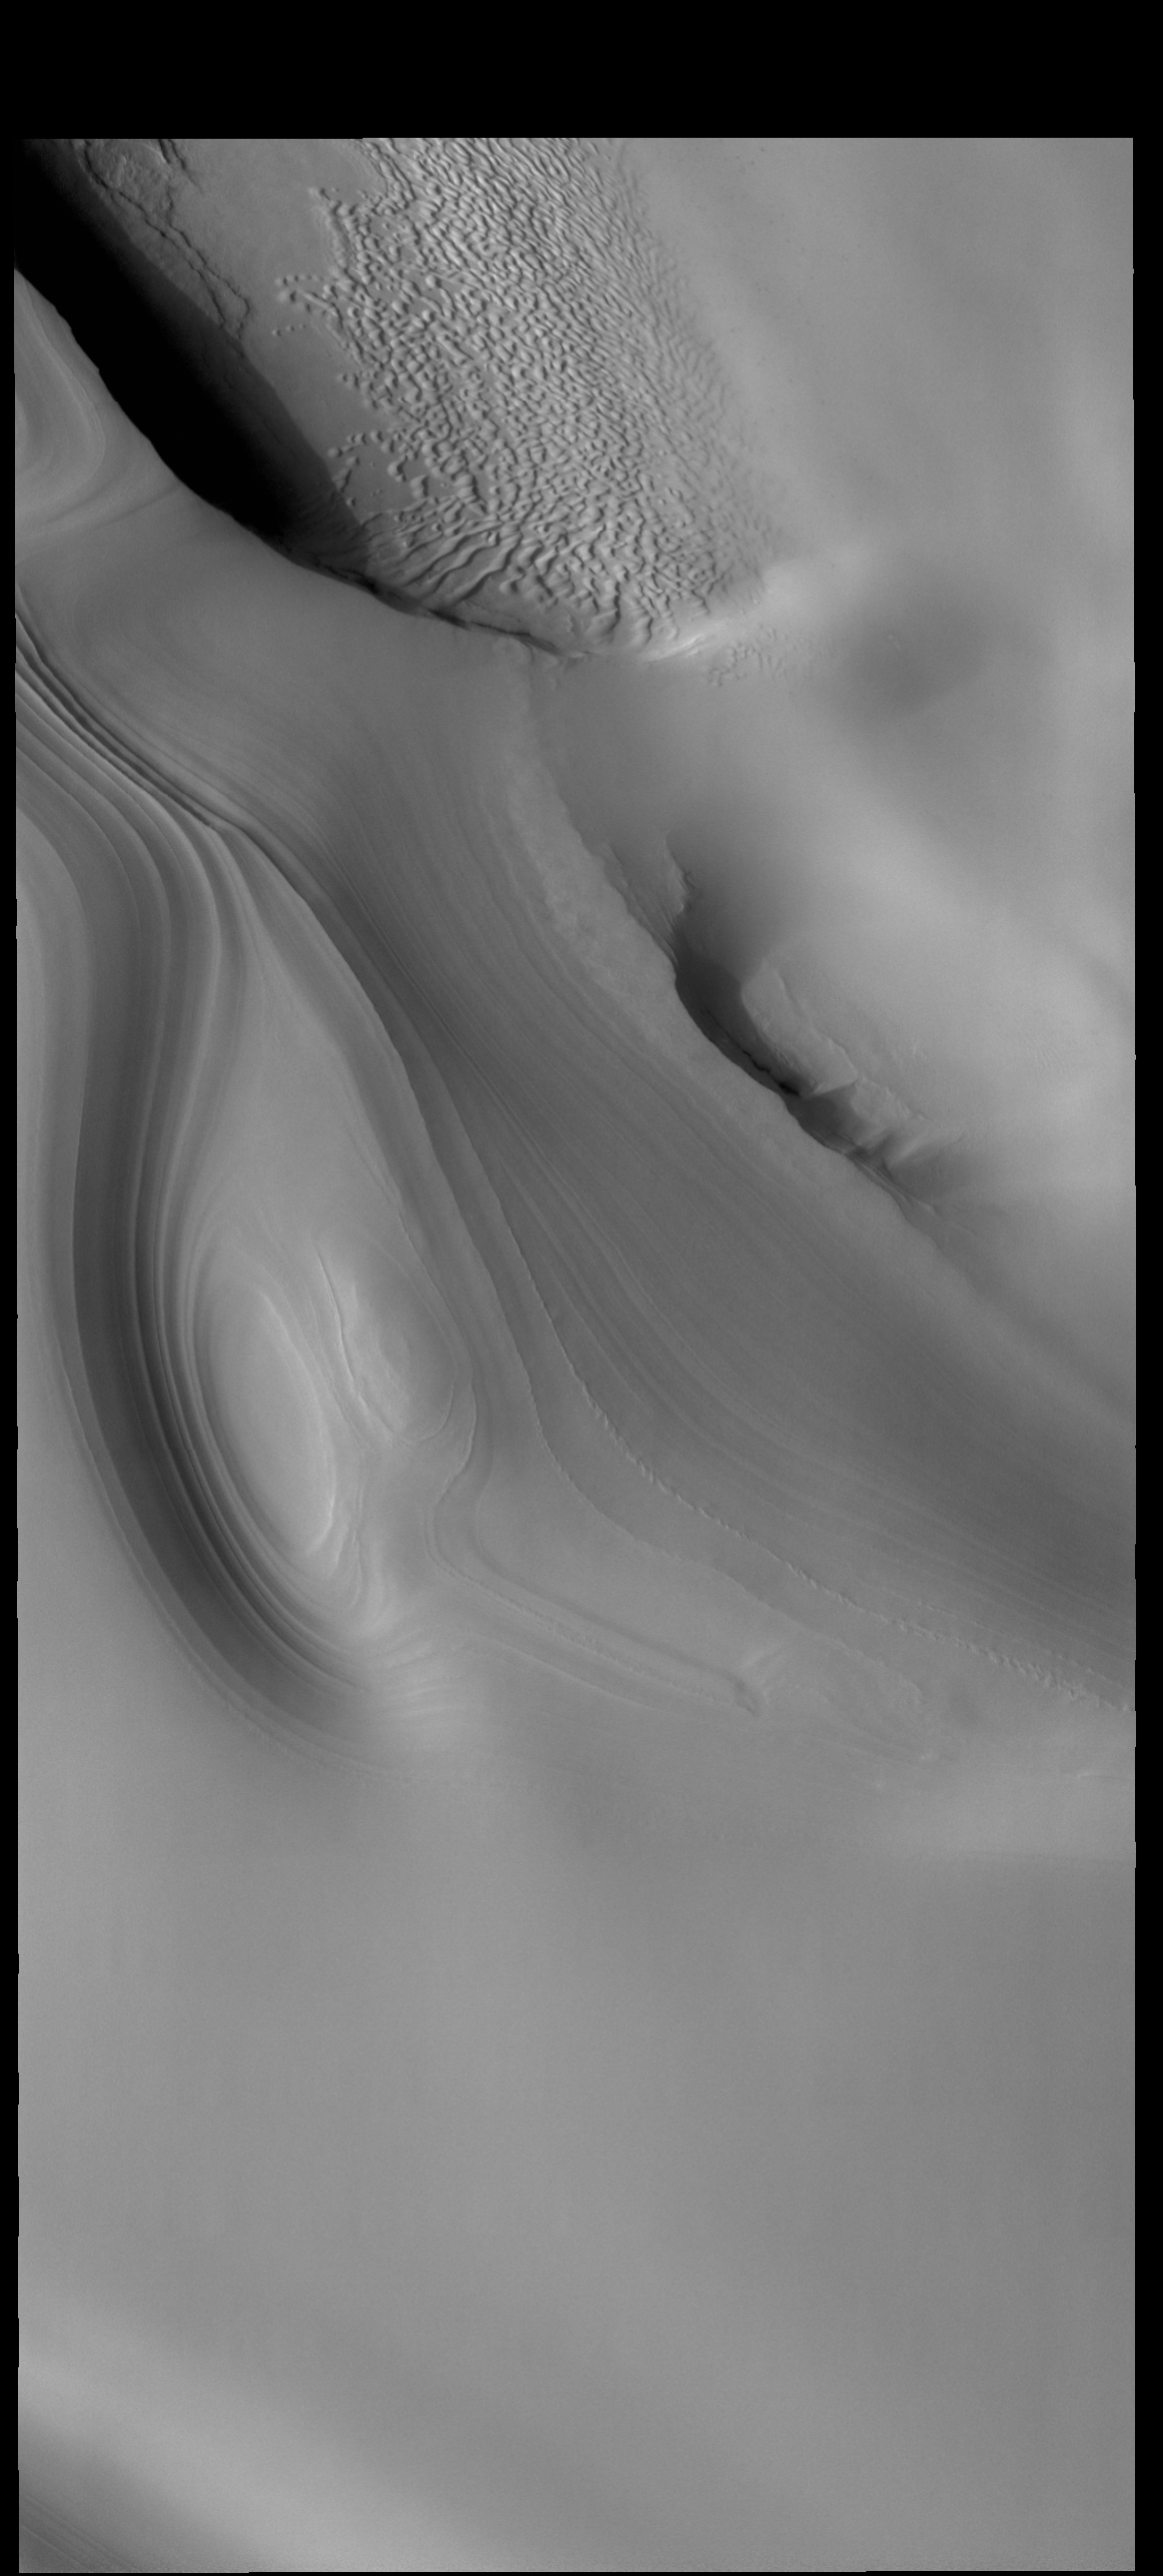

North Pole

Today’s VIS image shows part of the north polar cap, as well as sand dunes located on the floor of a polar trough. The north polar cap is surrounded by numerous dune fields, as well as dunes within many of the troughs near the polar cap margin. This image was collected during northern summer.

Credit: NASA/JPL-Caltech/ASU